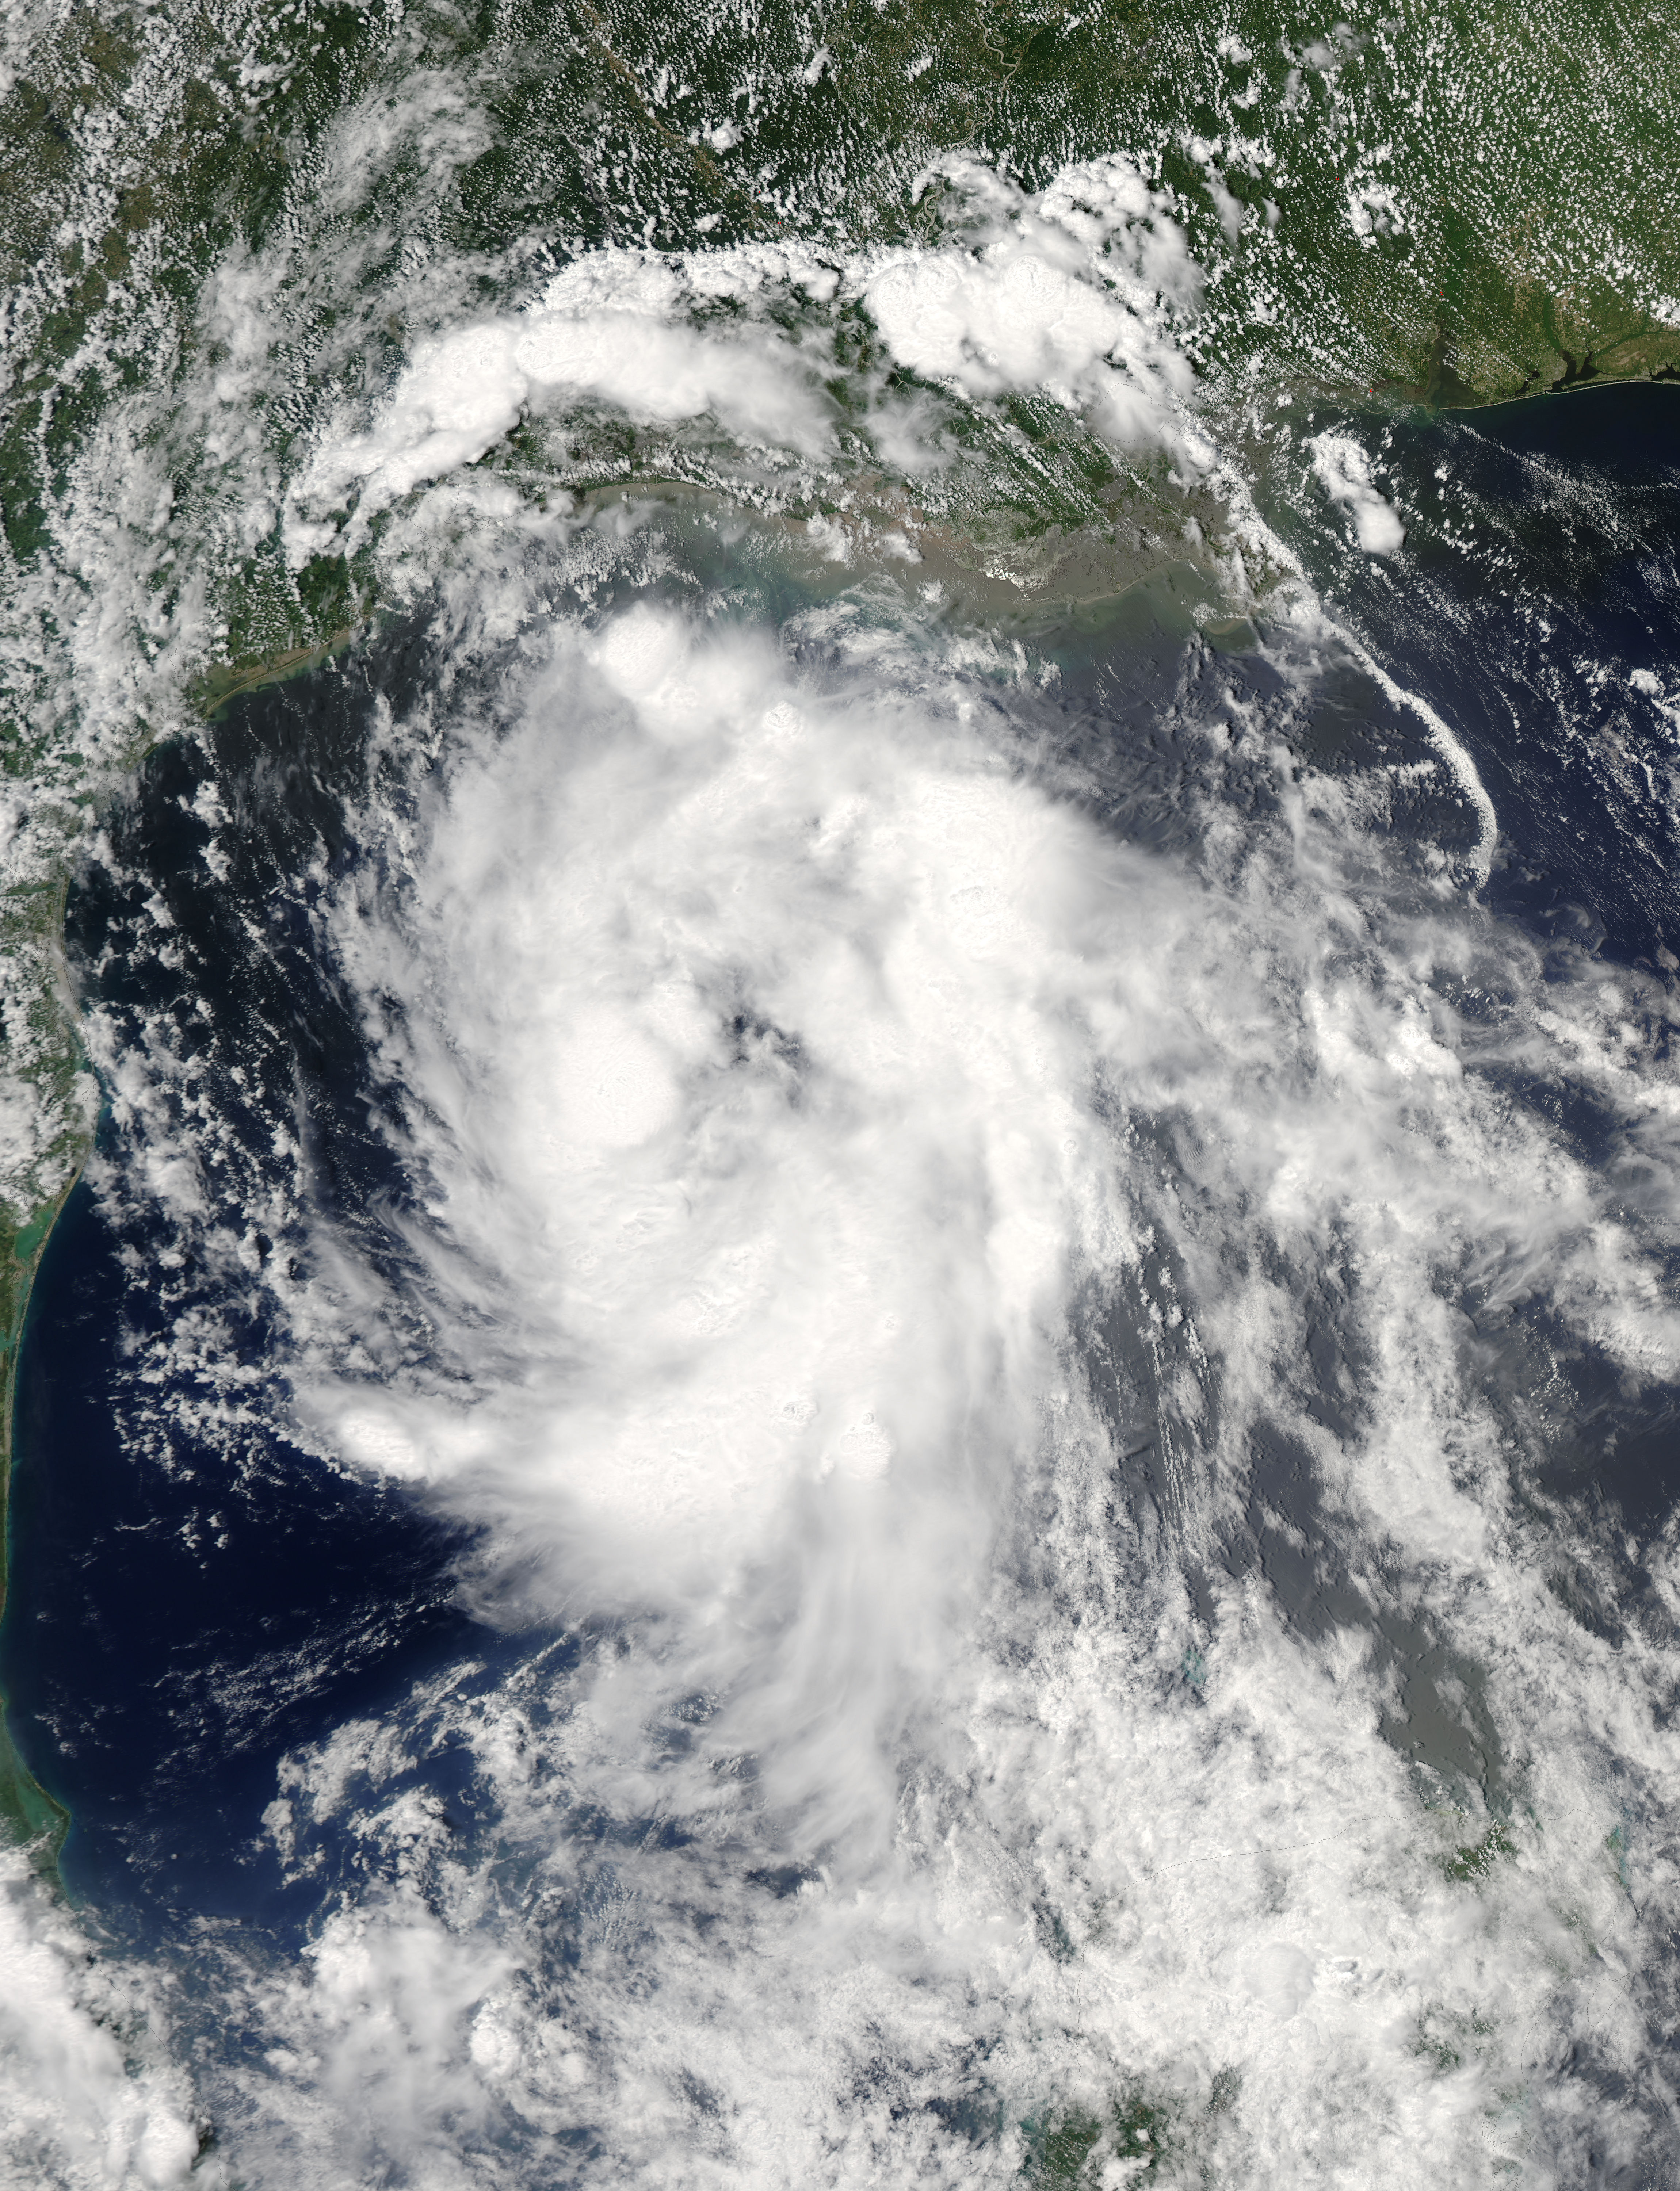

NASA Sees Tropical Storm Bill Making Landfall in Texas

On June 15 at 19:15 UTC (3:15 p.m. EDT) the MODIS instrument aboard NASA's Aqua satellite captured a visible image of Tropical Storm Bill approaching Texas and Louisiana. Powerful thunderstorms circled the center in fragmented bands. At 11 a.m. CDT on June 16, a Tropical Storm Warning was in effect from Baffin Bay to High Island Texas as Bill was making landfall. The National Hurricane Center noted that Bill is expected to produce total rain accumulations of 4 to 8 inches over eastern Texas and eastern Oklahoma and 2 to 4 inches over western Arkansas and southern Missouri, with possible isolated maximum amounts of 12 inches in eastern Texas. In eastern Texas and far western Louisiana today and tonight, isolated tornadoes are also possible, as with any landfalling tropical storm. Tropical storm conditions are expected to continue into the evening in the warning area. Along the coasts, the combination of a storm surge and the tide will cause normally dry areas near the coast to be flooded by rising waters. The water could reach the following heights above ground if the peak surge occurs at the time of high tide. The NHC noted that the Upper Texas coast could experience 2 to 4 feet, and the western Louisiana coast between 1 to 2 feet. At 10 a.m. CDT (1500 UTC), the center of Tropical Storm Bill was located near latitude 28.2 North, longitude 96.4 West. Bill was moving toward the northwest near 10 mph (17 kph) and that general motion is expected to continue today. The latest minimum central pressure reported by an Air Force Reserve Hurricane Hunter aircraft was 997 millibars. Reports from an Air Force Reserve reconnaissance aircraft indicate that maximum sustained winds remain near 60 mph (95 kph) with higher gusts. Unlike Carlos, Bill is not a compact storm. Tropical-storm-force winds extend outward up to 150 miles (240 km) from the center. Between 9 and 10 a.m. CDT, an automated observing station at Port O'Connor also reported a sustained wind of 44 mph (70 kph) and a gust to 53 mph (85 kph). For updated forecasts, watches and warnings, visit the National Hurricane Center webpage at www.nhc.noaa.gov. For local forecasts and advisories, visit: www.weather.gov. Bill is forecast to continue moving inland and is expected to be a tropical depression by Wednesday, June 17, west of Dallas. The remnants of Bill are forecast to move into the Midwest later in the week.

Credit: NASA/GSFC/Jeff Schmaltz/MODIS Land Rapid Response Team